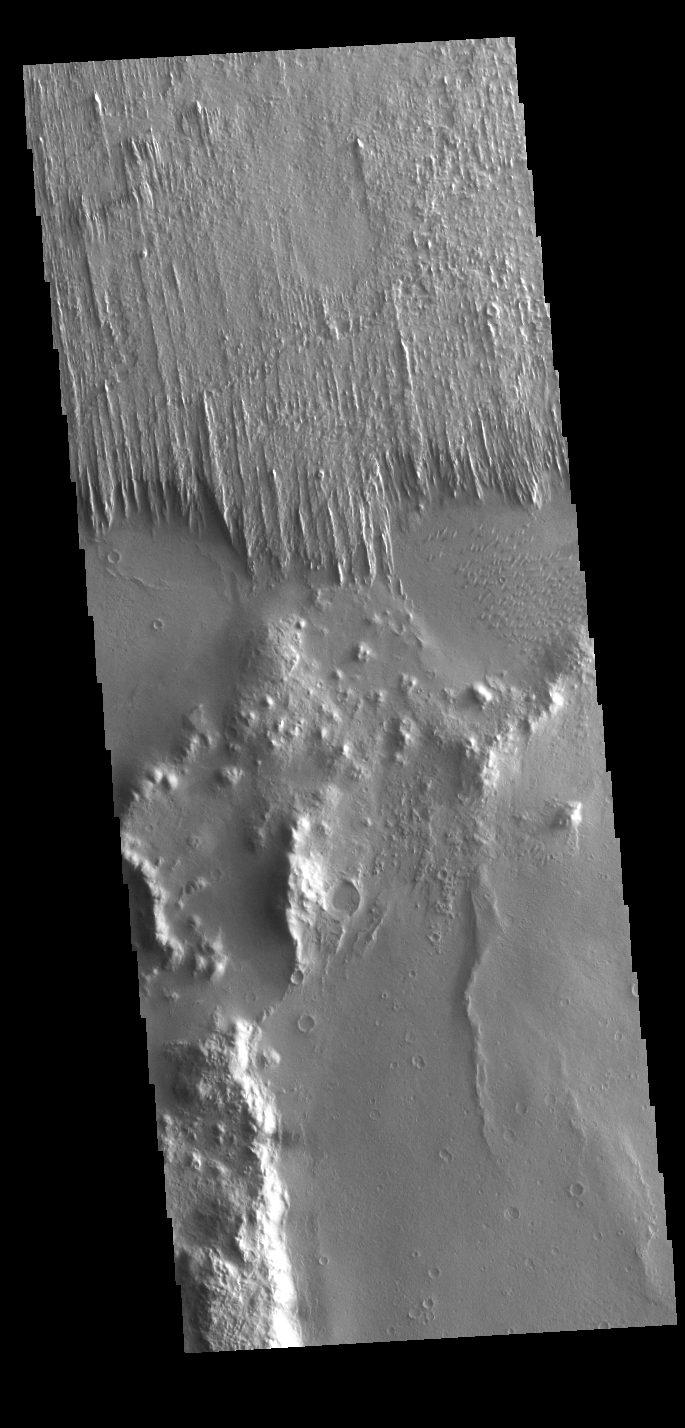

Apollinaris Sulci Yardangs

Today’s VIS image shows part of Apollinaris Sulci. Yardangs are present at the top of this VIS image. These features are created by long term winds scouring a poor cemented surface material into linear ridges and valleys. The direction of the ridge/valley is aligned with the wind direction, indicating the dominant wind direction in this region was north/south. These yardangs are the southern margin of Apollinaris Sulci, located south of Apollinaris Mons. It has been suggested that this region of Mars provides a large percentage of the surface dust seen around the planet. Ash falls from nearby volcanoes may have been the source of the surface materials eroded into these and other wind etched landforms.

Credit: NASA/JPL-Caltech/ASU